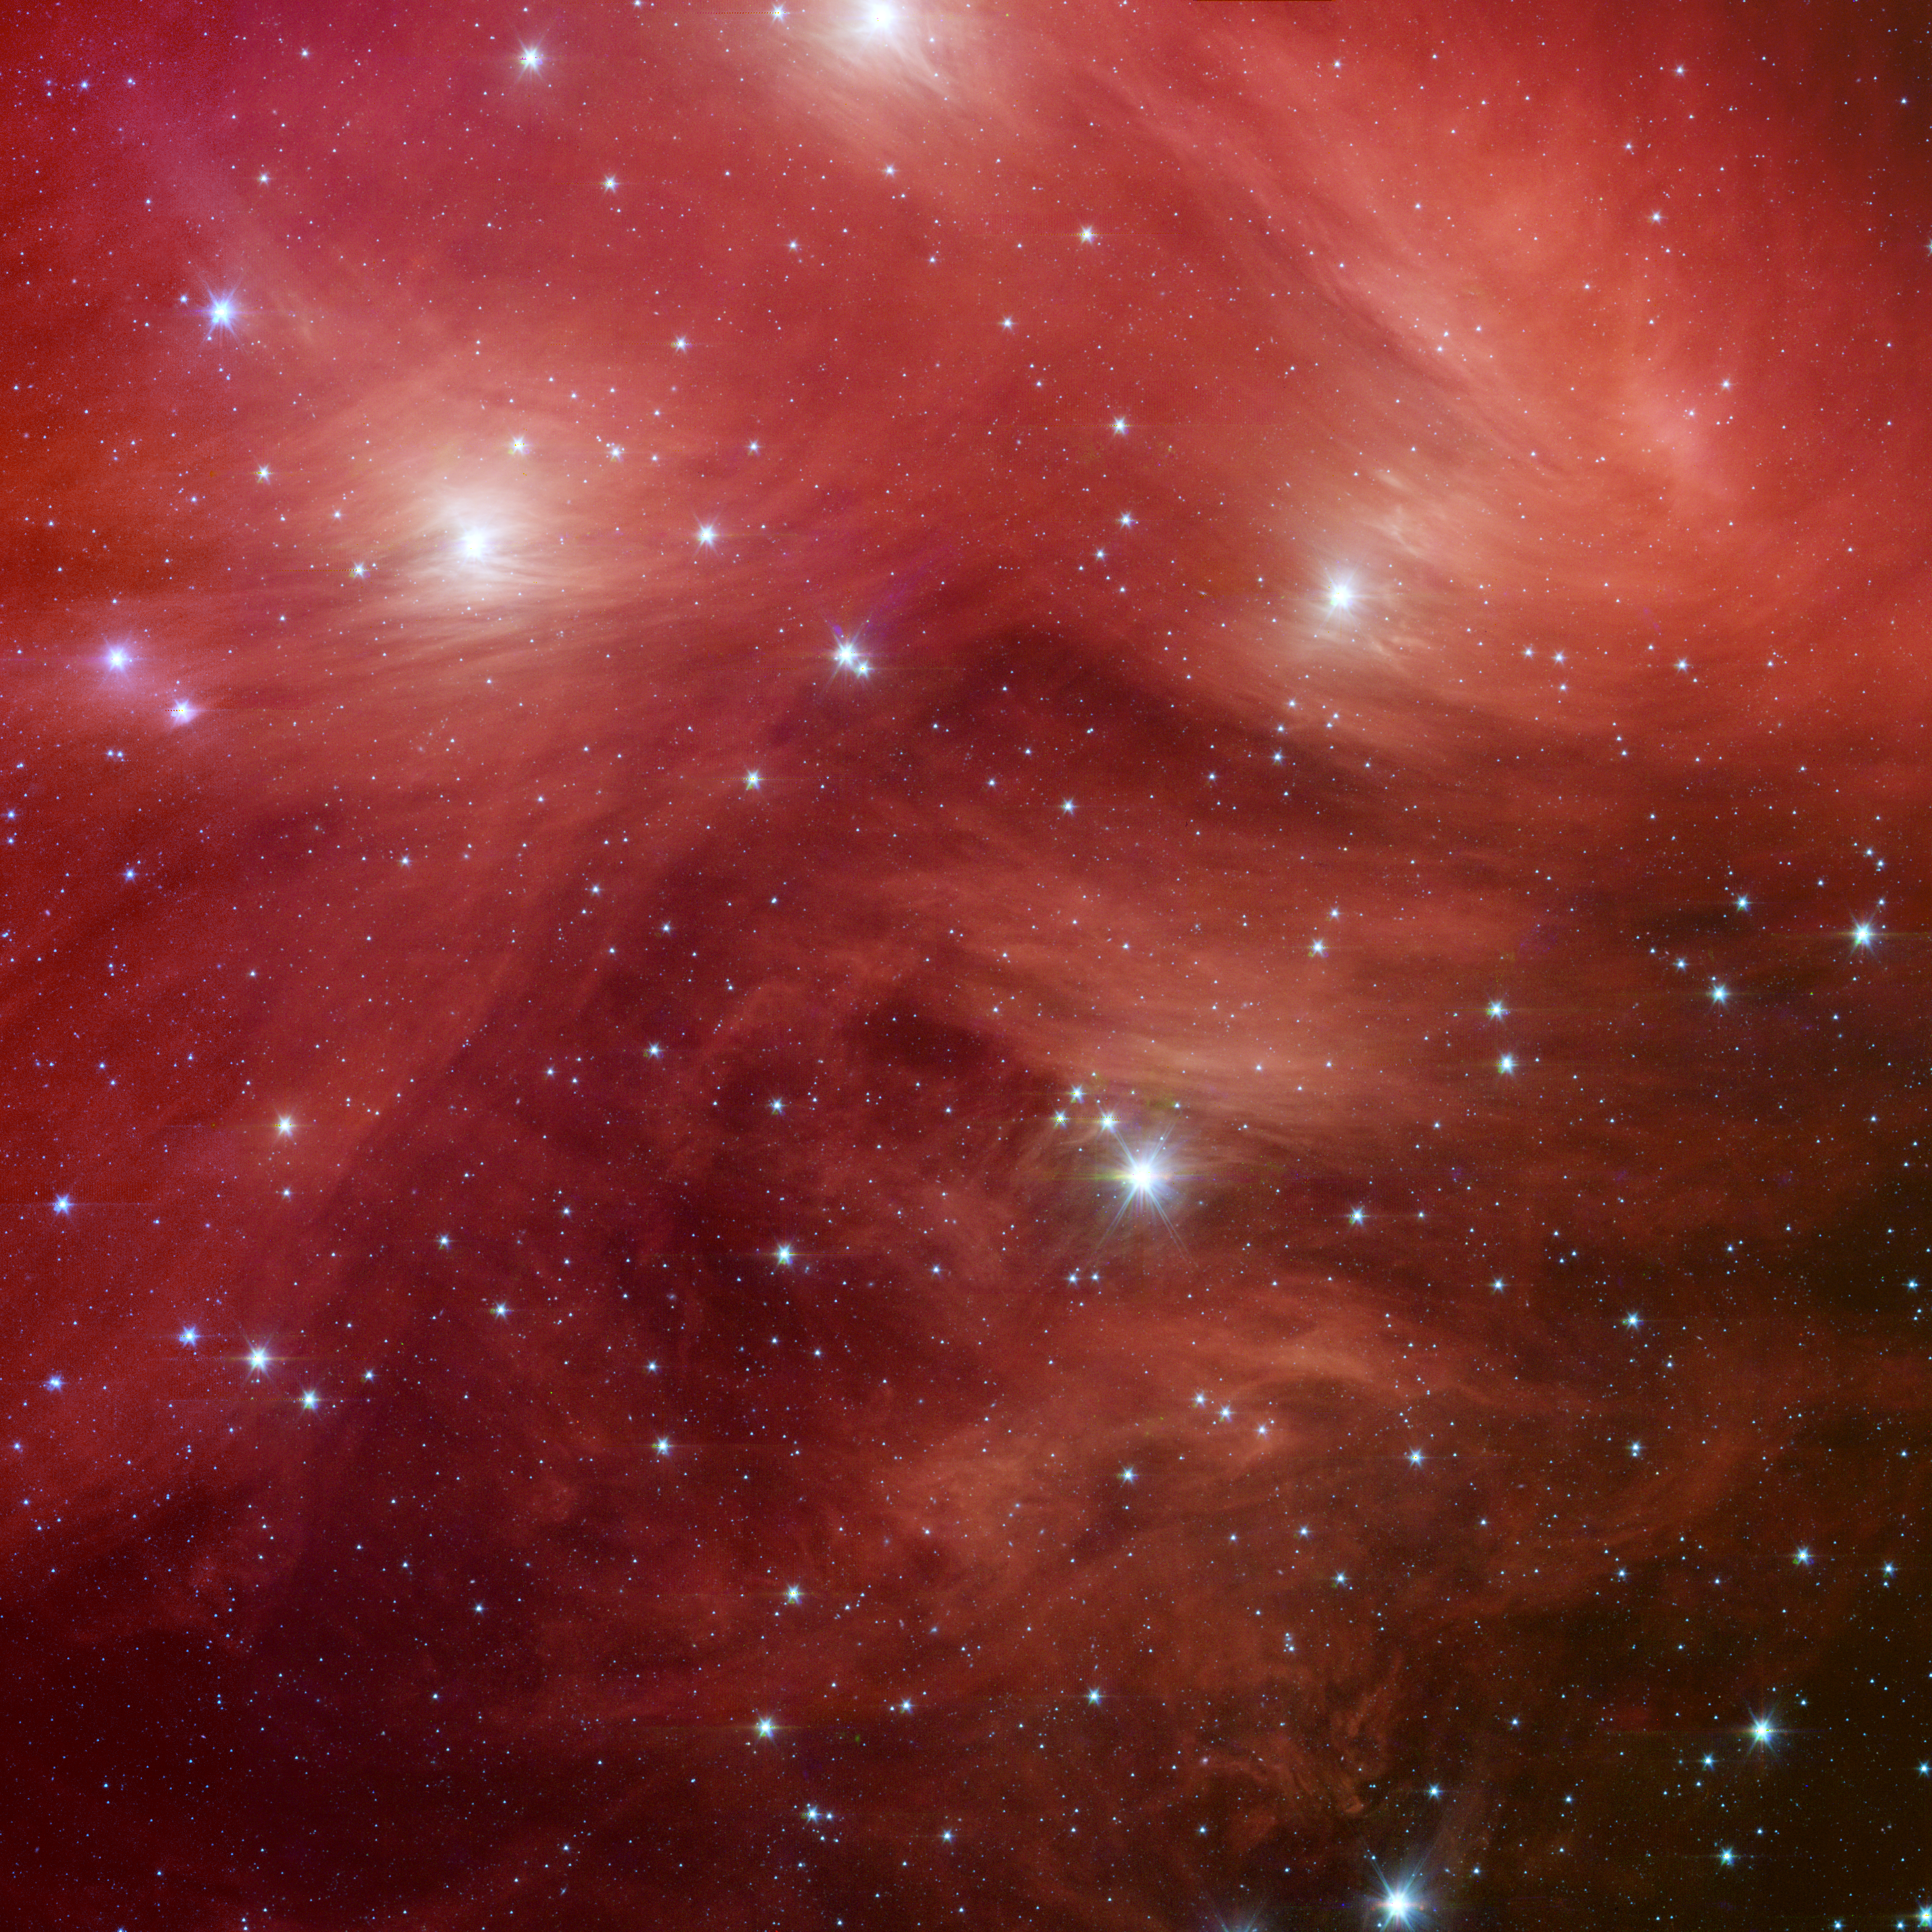

The Seven Sisters (Pleiades) Pose for Spitzer and for You!

The Seven Sisters, also known as the Pleiades, seem to float on a bed of feathers in a new infrared image from NASA's Spitzer Space Telescope. Clouds of dust sweep around the stars, swaddling them in a cushiony veil.

The Pleiades, located more than 400 light-years away in the Taurus constellation, are the subject of many legends and writings. Greek mythology holds that the flock of stars was transformed into celestial doves by Zeus to save them from a pursuant Orion. The 19th-century poet Alfred Lord Tennyson described them as "glittering like a swarm of fireflies tangled in a silver braid."

The star cluster was born when dinosaurs still roamed the Earth, about one hundred million years ago. It is significantly younger than our 5-billion-year-old sun. The brightest members of the cluster, also the highest-mass stars, are known in Greek mythology as two parents, Atlas and Pleione, and their seven daughters, Alcyone, Electra, Maia, Merope, Taygeta, Celaeno and Asterope. There are thousands of additional lower-mass members, including many stars like our sun. Some scientists believe that our sun grew up in a crowded region like the Pleiades, before migrating to its present, more isolated home.

The new infrared image from Spitzer highlights the "tangled silver braid" mentioned in the poem by Tennyson. This spider-web like network of filaments, colored yellow, green and red in this view, is made up of dust associated with the cloud through which the cluster is traveling. The densest portion of the cloud appears in yellow and red, and the more diffuse outskirts appear in green hues. One of the parent stars, Atlas, can be seen at the bottom, while six of the sisters are visible at top.

The Spitzer data also reveals never-before-seen brown dwarfs, or "failed stars," and disks of planetary debris (not pictured). John Stauffer of NASA's Spitzer Space Telescope says Spitzer's infrared vision allows astronomers to better study the cooler, lower-mass stars in the region

Credit: NASA/JPL-Caltech/J. Stauffer (SSC-Caltech)